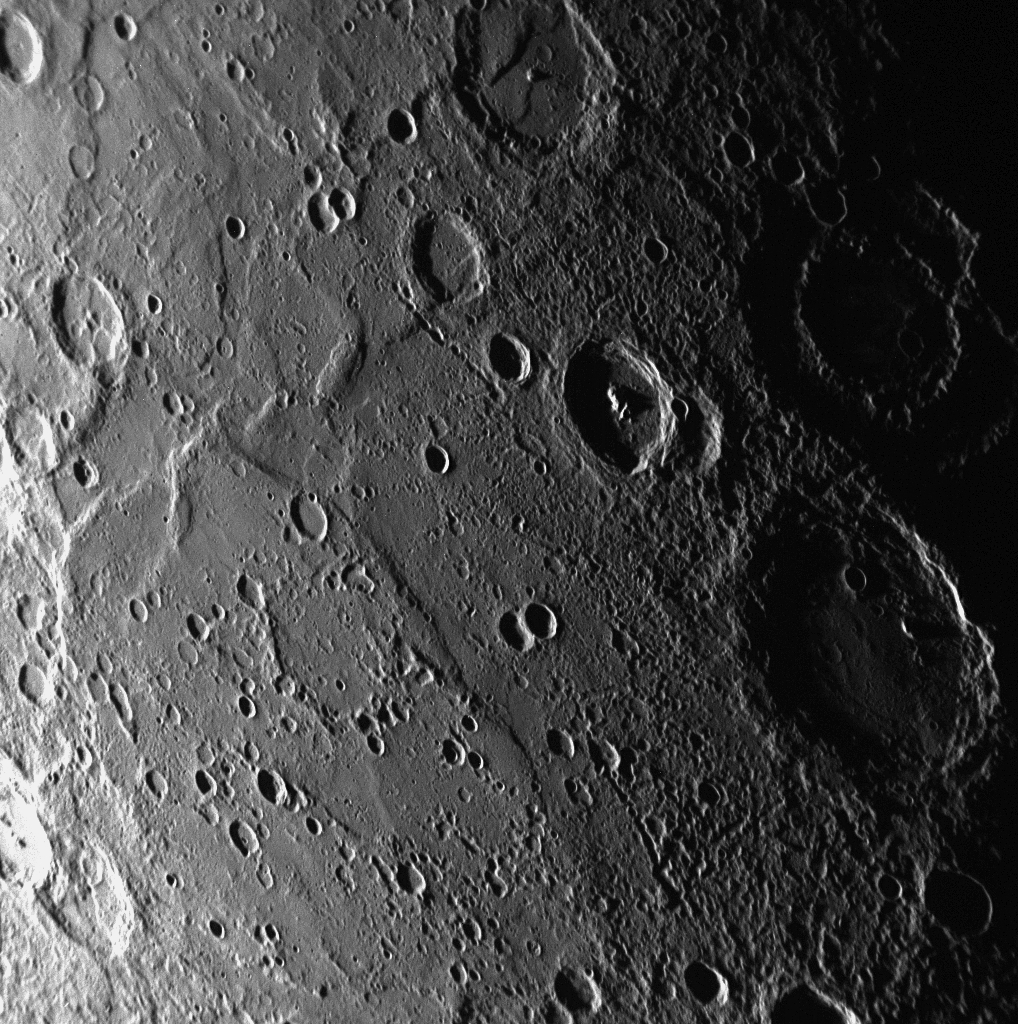

Mercury’s Geological Architecture

As MESSENGER sped by Mercury on January 14, 2008, the Narrow Angle Camera (NAC) of the Mercury Dual Imaging System (MDIS) captured this image before its closest approach with the planet. The scene is near Mercury’s terminator (the line between the sunlit day side and dark night side of the planet), where shadows are long and height differences accentuated, revealing rising crater walls that tower over the floors below. The large crater situated on the right side in the bottom half of the image is Sullivan crater, a structure about 135 kilometers (84 miles) in diameter also seen during the Mariner 10 mission. An influential American architect, Louis Sullivan and his work are often associated with the rise of modern skyscrapers, and this crater named in his honor finds a fitting home in Mercury’s ancient geological architecture.

Mission Elapsed Time (MET) of image: 108821402

These images are from MESSENGER, a NASA Discovery mission to conduct the first orbital study of the innermost planet, Mercury. For information regarding the use of images, see the MESSENGER image use policy.

Credit: NASA/Johns Hopkins University Applied Physics Laboratory/Carnegie Institution of Washington